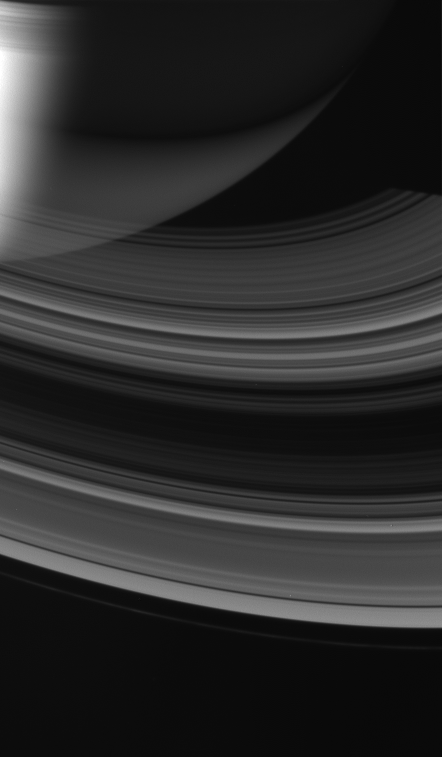

Suncatcher

The rings of Saturn glow softly as sunlight from below wends its way through. Some of the Sun’s light bounces off the rings’ opposite side and can be seen illuminating Saturn’s night side southern hemisphere.

Such a view is only possible from the Saturn-orbiting Cassini spacecraft.

This view looks toward the unilluminated side of the rings from about 33 degrees above the ringplane. Shadows of the innermost rings are cast upon the planet at upper left. The edge of Saturn’s shadow cuts a straight line across the rings near upper right.

The image was taken in visible light with the Cassini spacecraft wide-angle camera on March 30, 2007 at a distance of approximately 1.9 million kilometers (1.2 million miles) from Saturn. Image scale is 117 kilometers (73 miles) per pixel.

The Cassini-Huygens mission is a cooperative project of NASA, the European Space Agency and the Italian Space Agency. The Jet Propulsion Laboratory, a division of the California Institute of Technology in Pasadena, manages the mission for NASA’s Science Mission Directorate, Washington, D.C. The Cassini orbiter and its two onboard cameras were designed, developed and assembled at JPL. The imaging operations center is based at the Space Science Institute in Boulder, Colo.

Credit: NASA/JPL/Space Science Institute